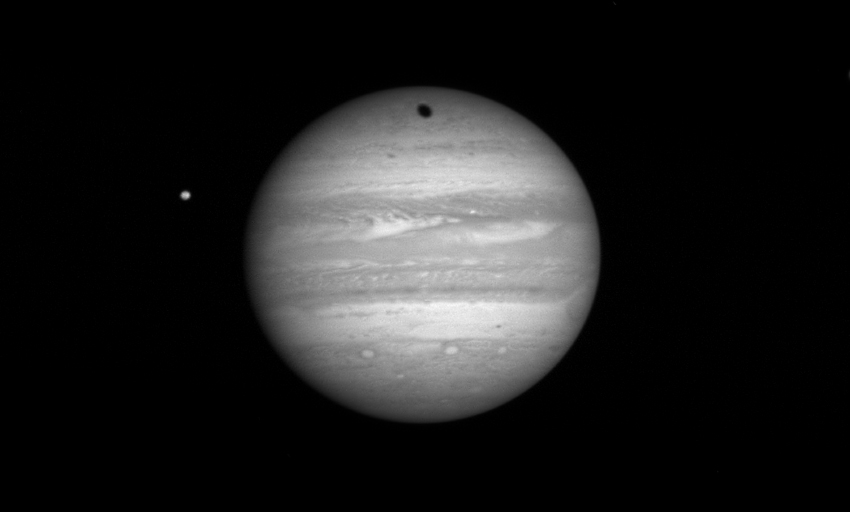

Ganymede’s Shadow

The New Horizons Long Range Reconnaissance Imager (LORRI) took this photo of Jupiter at 20:42:01 UTC on January 9, 2007, when the spacecraft was 80 million kilometers (49.6 million miles) from the giant planet. The volcanic moon Io is to the left of the planet; the shadow of the icy moon Ganymede moves across Jupiter’s northern hemisphere.

Ganymede’s average orbit distance from Jupiter is about 1 million kilometers (620,000 miles); Io’s is 422,000 kilometers (262,000 miles). Both Io and Ganymede are larger than Earth’s moon; Ganymede is larger than the planet Mercury.

Credit: NASA/Johns Hopkins University Applied Physics Laboratory/Southwest Research Institute